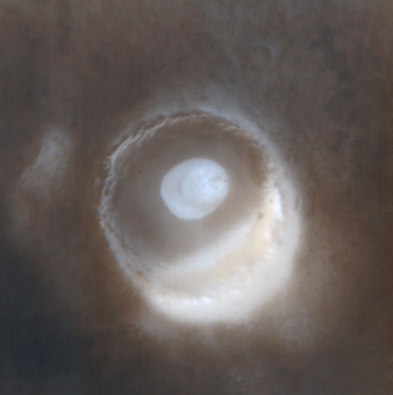

The Frosted Craters of Northern Spring and Southern Autumn – Barnard Crater

The Mars Global Surveyor Mars Orbiter Camera (MOC) wide angle system is used to monitor changes in martian weather and the seasonal coming and going of polar frost. These four wide angle pictures of craters in both the northern and southern middle and polar latitudes of Mars show examples of frost monitoring conducted by the MOC in recent months. It is spring in the northern hemisphere, and frost that accumulated during the most recent 6-month-long winter has been retreating since May. Examples of frost-rimmed craters include Lomonosov (top, left) and an unnamed crater farther north (top, right). The unnamed crater has a patch of frost on its floor that–based on how it looked during the 1970s Viking missions–is expected to persist through summer. It is autumn in the southern hemisphere, and frost was seen as early as August in some craters, such as Barnard (bottom, left); later the frost line moved farther north, and we began to see frost in Lowell Crater (bottom, right) in mid-October. For a view of what Lomonosov Crater looked like during northern winter, see “The Frosty Rims of Lomonosov Crater in Winter.”

This is a series of 4 images. Each image is a composite of two pictures obtained at the same time, a red wide angle view and a blue wide angle view. In each picture, north is toward the top and sunlight illuminates the scene from the upper left (for southern hemisphere) or lower left (for northern hemisphere).

Credit: NASA/JPL/MSSS